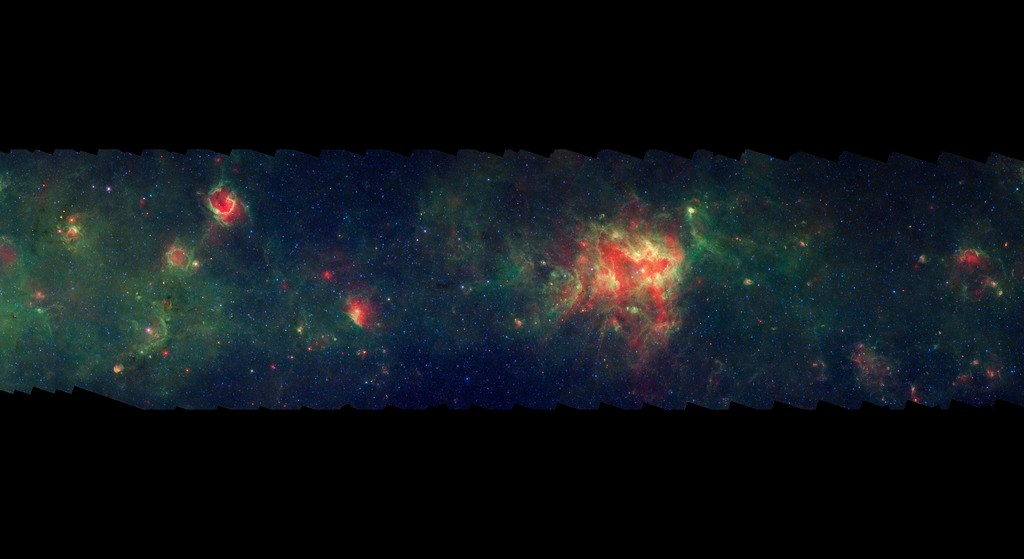

GLIMPSE-MIPSGAL Milky Way 15

This is one segment of an infrared portrait of dust and stars radiating in the inner Milky Way. More than 800,000 frames from NASA's Spitzer Space Telescope were stitched together to create the full image, capturing more than 50 percent of our entire galaxy.

As inhabitants of a flat galactic disk, Earth and its solar system have an edge-on view of their host galaxy, like looking at a glass dish from its edge. From our perspective, most of the galaxy is condensed into a blurry narrow band of light that stretches completely around the sky, also known as the galactic plane.

This segment extends through the constellations Centaurus and Crux. The green region near the left edge of the image corresponds to our sightline along the Scutum-Centaurus spiral arm; the outer edge of the arm is seen in the rapid drop-off of dust just right of the image edge.. In visible light the foreground dust renders this area largely featureless and dark with only a scattering of nearby stars; even the large, bright star formation region near the center has no corresponding visible nebula.

The swaths of green represent organic molecules, called polycyclic aromatic hydrocarbons, which are illuminated by light from nearby star formation, while the thermal emission, or heat, from warm dust is rendered in red. Star-forming regions appear as swirls of red and yellow, where the warm dust overlaps with the glowing organic molecules. The blue specks sprinkled throughout the photograph are Milky Way stars.

This survey segment spans galactic longitudes of 302.2 to 310.5 degrees and is centered at a galactic latitude of 0 degrees. It covers about two vertical degrees of the galactic plane.

This is a three-color composite that shows infrared observations from two Spitzer instruments. Blue represents 3.6-micron light and green shows light of 8 microns, both captured by Spitzer's infrared array camera. Red is 24-micron light detected by Spitzer's multiband imaging photometer. This combines observations from the Galactic Legacy Infrared Mid-Plane Survey Extraordinaire (GLIMPSE) and MIPSGAL projects.

Credit: NASA/JPL-Caltech/Univ. of Wisconsin